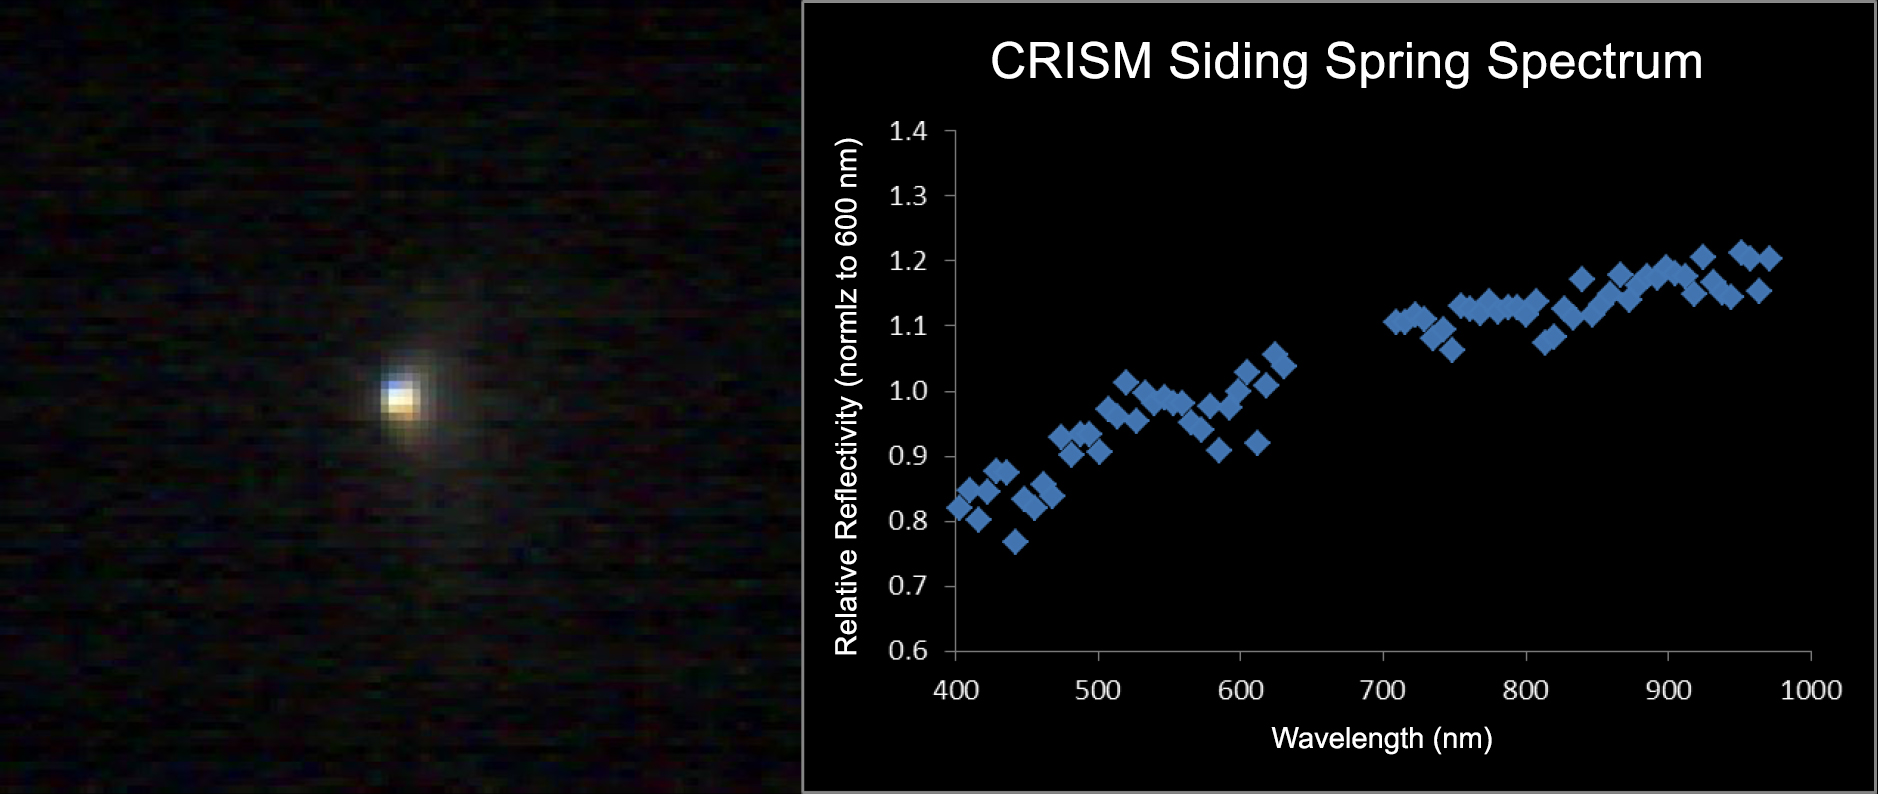

Mars-Orbiting Spectrometer Shows Dusty Comet’s Spectrum

The Compact Reconnaissance Imaging Spectrometer for Mars (CRISM) aboard NASA’s Mars Reconnaissance Orbiter obtained this spectrum for comet C/2013 A1 Siding Spring during the comet’s close approach to Mars.

The left panel shows a CRISM image of comet Siding Spring taken on October 19, 2014, around the time of closest approach of the comet to Mars. The scale is 2.5 miles (4 kilometers) per pixel and only a small inner coma is visible.

The right panel shows a weighted average spectrum of the entire comet as seen in all the CRISM images. The spectrum appears to show a dusty comet with no strong emission lines. There is a red slope to the average reflectivity — meaning the comet is more reflective at longer (redder) wavelengths. Subtle colors in the image in the left panel are most likely related to changes in particle size and/or composition.

The image at left was previously released as PIA15291.

CRISM is one of six instruments on NASA’s Mars Reconnaissance Orbiter. The Johns Hopkins University Applied Physics Laboratory in Laurel, Maryland, provided and operates CRISM. NASA’s Jet Propulsion Laboratory, a division of the California Institute of Technology, Pasadena, manages the Mars Reconnaissance Orbiter Project for NASA’s Science Mission Directorate, Washington. Lockheed Martin Space Systems, Denver, built the orbiter and supports its operations.

Credit: NASA/JPL-Caltech/JHUAPL